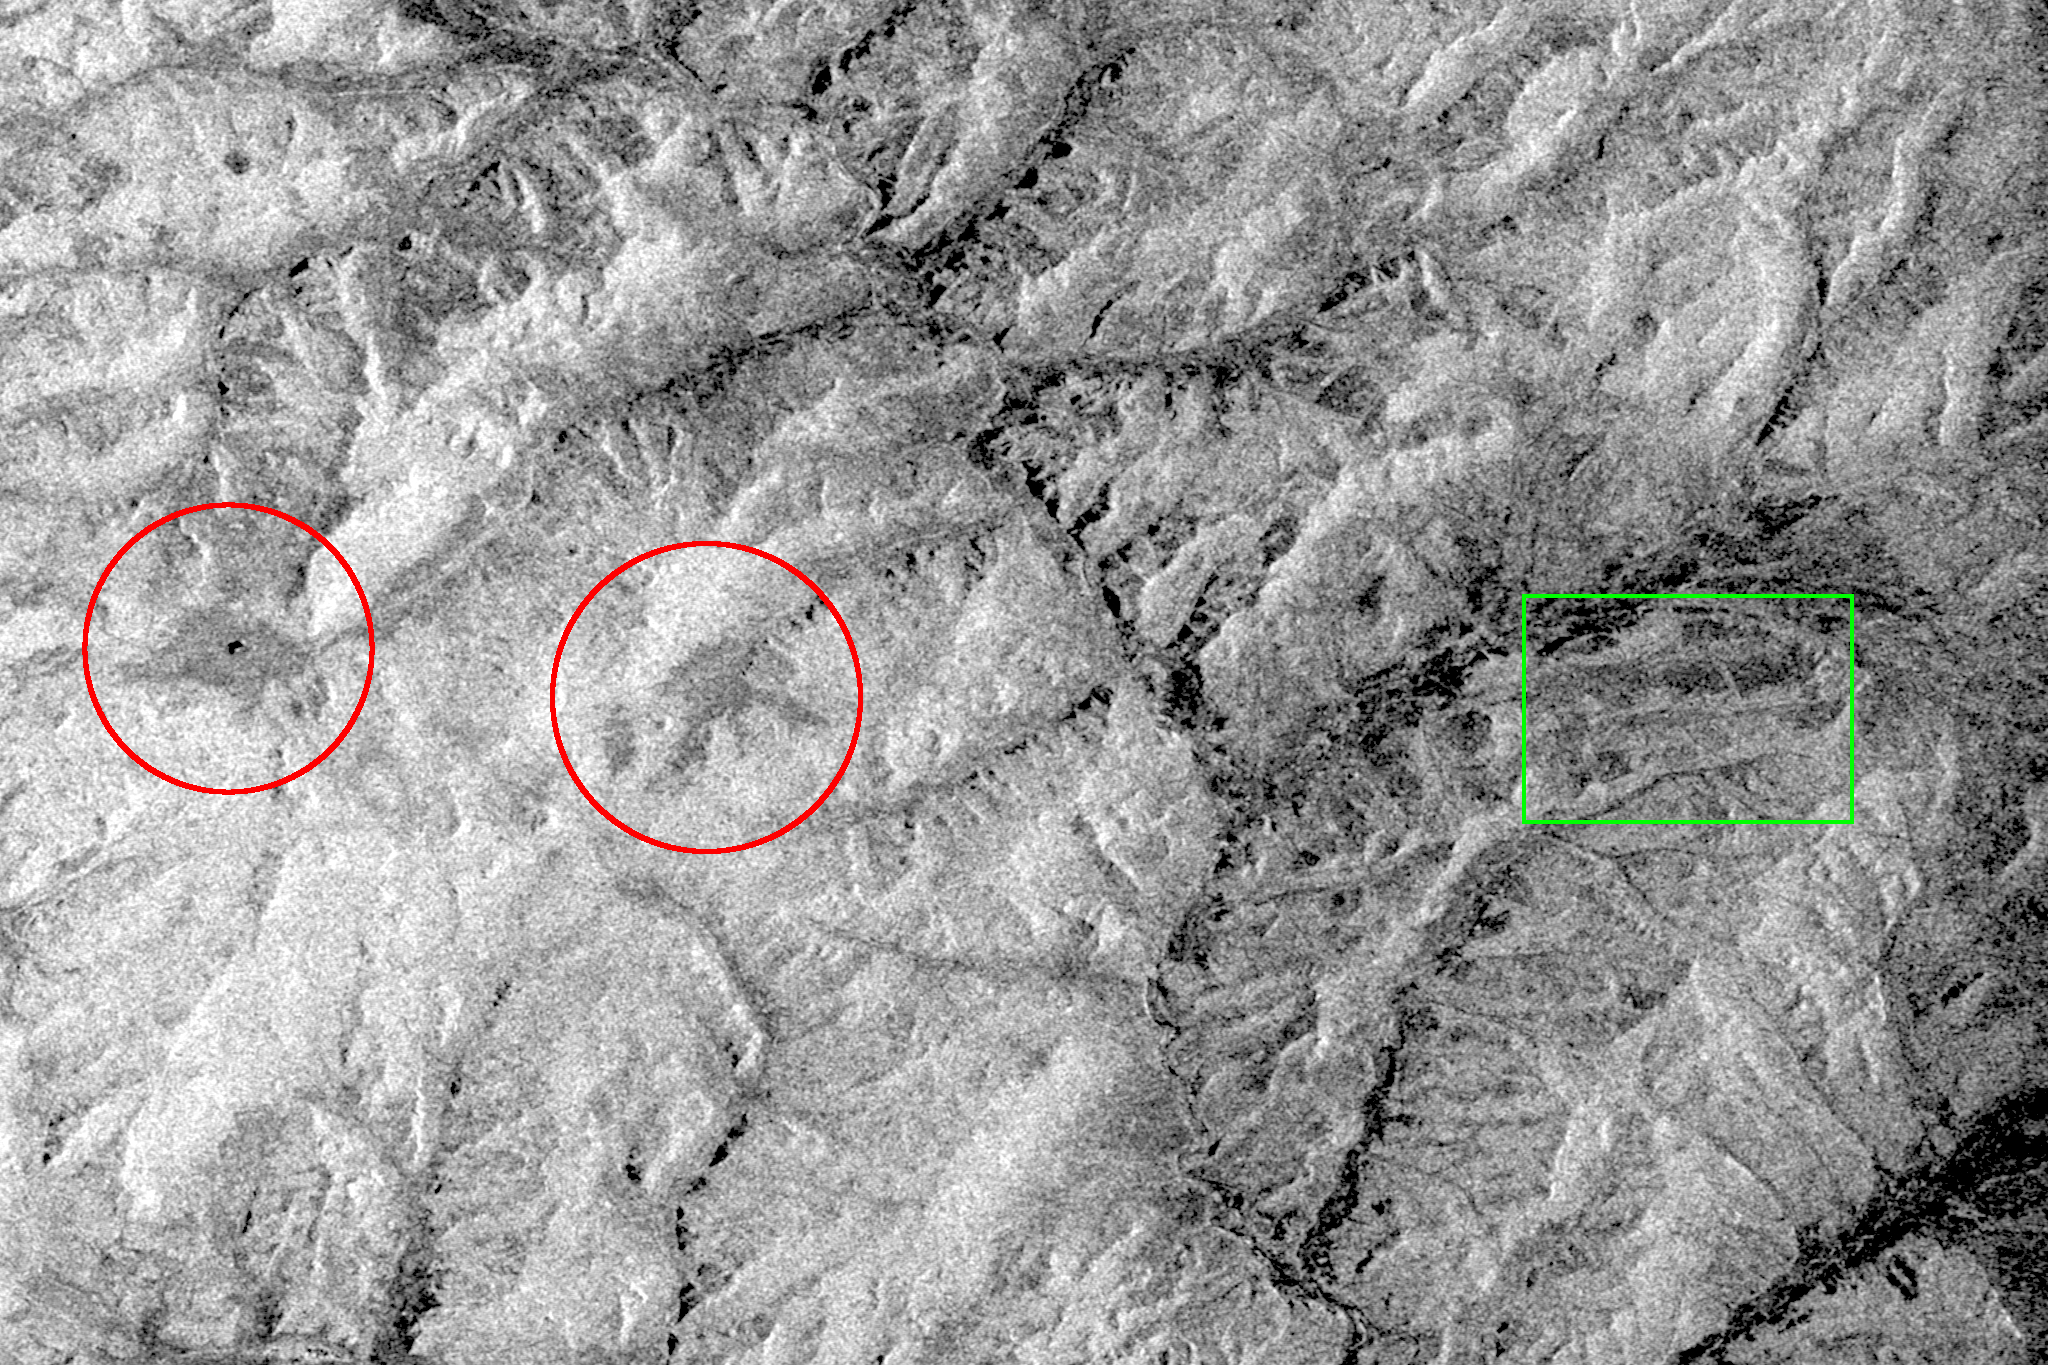

Space Radar Image of Baikal Lake, Russia

This is an X-band black-and-white image of the forests east of the Baikal Forest in the Jablonowy Mountains of Russia. The image is centered at 52.5 degrees north latitude and 116 degrees east longitude near the mining town of Bukatschatscha. This image was acquired by the Spaceborne Imaging Radar-C/X-band Synthetic Aperture Radar aboard the space shuttle Endeavour on October 4, 1994, during the second flight of the spaceborne radar.

This area is part of an international research project known as the Taiga Aerospace Investigation using Geographic Information System Applications.

Credit: NASA/JPL